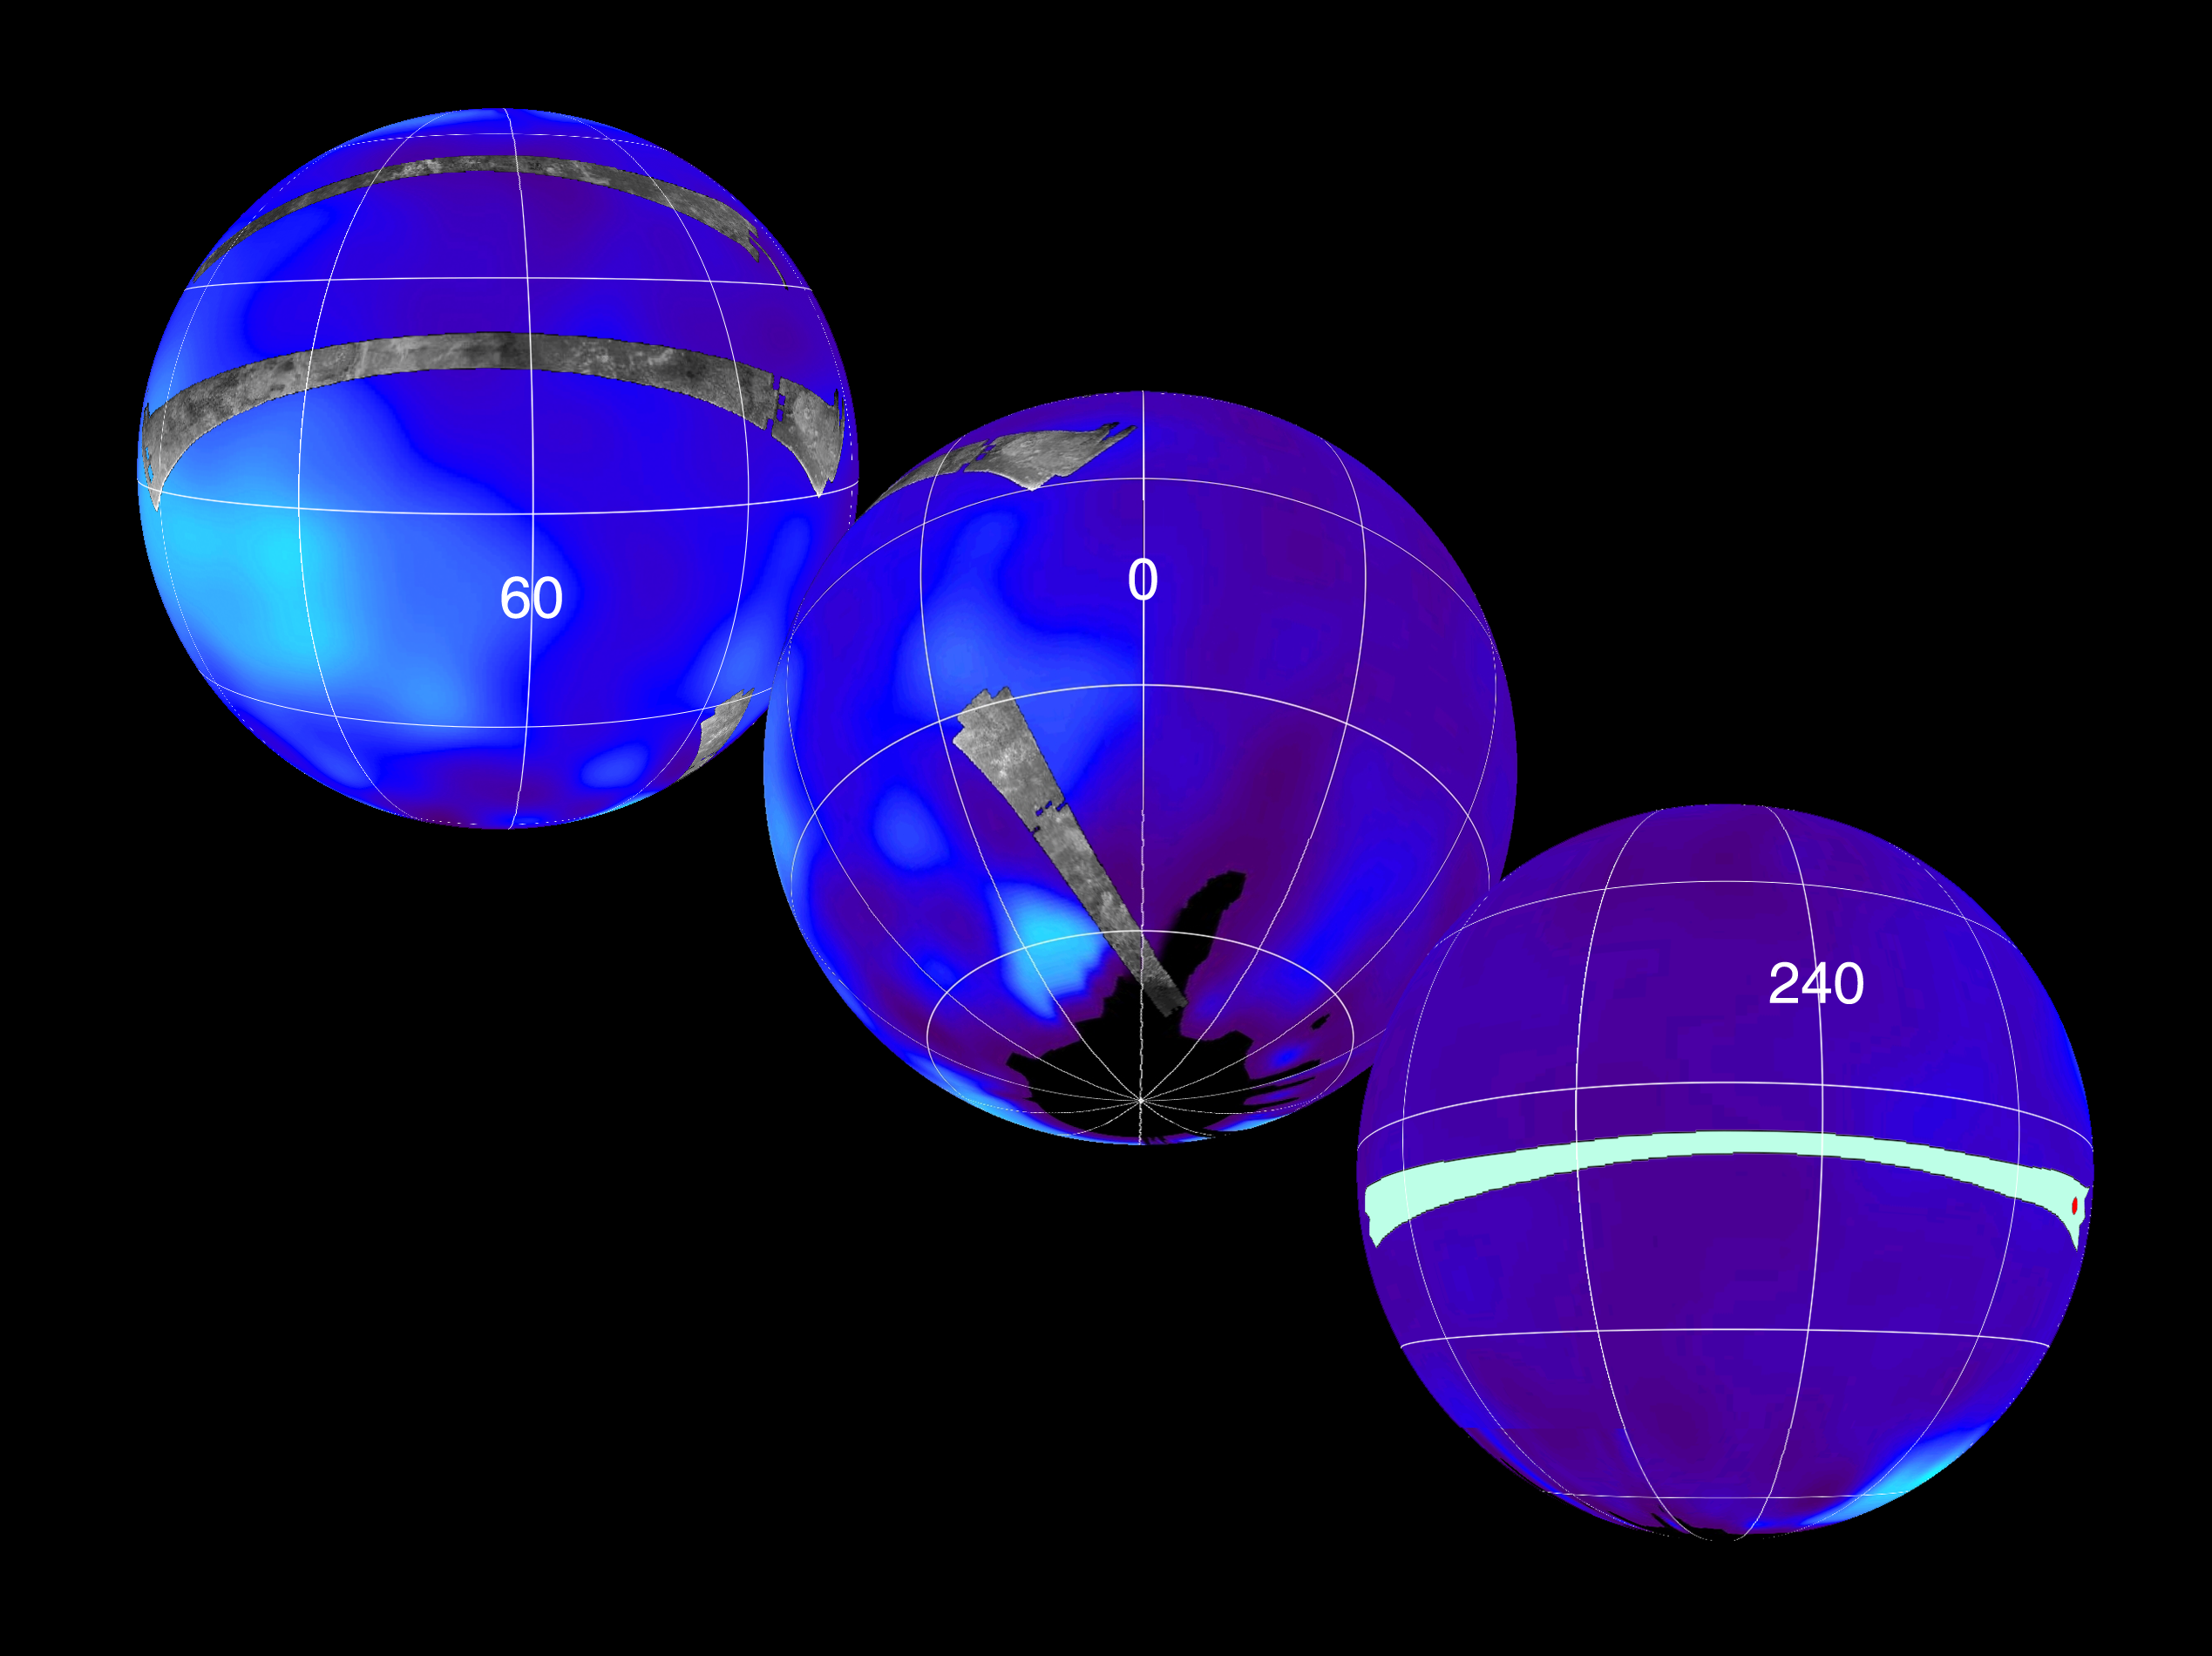

Titan Viewed by Cassini’s Radar

This set of images show the areas mapped so far on Saturn’s moon Titan by the Cassini Radar Mapper using its Synthetic Aperture Radar imaging mode and the location of the upcoming Oct. 28, 2005, Titan flyby. Labels represent the approximate central longitude of each globe.

The radar swaths are superimposed on a false-color image made from observations by NASA’s Hubble Space Telescope. The top image shows radar swaths from the first Titan flyby, on Oct. 26, 2004, (northernmost) and the second radar pass of Titan, on Feb. 15, 2005 (near-equatorial). The Oct. 26 swath is about 4,500 kilometers long (2,800 miles), extending from 133 degrees west longitude and 32 degrees north latitude through 12 degrees west and 29 degrees north. The February swath is centered at approximately 30 degrees north and 70 degrees west. The spatial resolution of the radar images ranges from about 300 meters (980 feet) per pixel to about 1.5 kilometers (0.93 miles) per pixel.

The middle globe shows the radar swath acquired during the third radar pass, on Sept. 7, 2005, close to Titan’s south pole. The swath is centered at 12 degrees west and 51 degrees south, with similar spatial resolution to the previous two.

These first three radar passes revealed a variety of geologic features, including impact craters, wind-blown deposits, channels, and cryovolcanic features.

The third globe at the bottom shows the location of the radar swath for the upcoming Oct. 28 flyby. The location of the Huygens landing site is marked in red. The overlap between the Huygens data and the radar data will give new clues to the nature of the surface seen by the Huygens probe, which landed on Titan in January 2005.

The Cassini-Huygens mission is a cooperative project of NASA, the European Space Agency and the Italian Space Agency. The Jet Propulsion Laboratory, a division of the California Institute of Technology in Pasadena, manages the mission for NASA’s Science Mission Directorate, Washington, D.C. The Cassini orbiter was designed, developed and assembled at JPL. The radar instrument was built by JPL and the Italian Space Agency, working with team members from the United States and several European countries.

Credit: NASA/JPL-Caltech/ASI